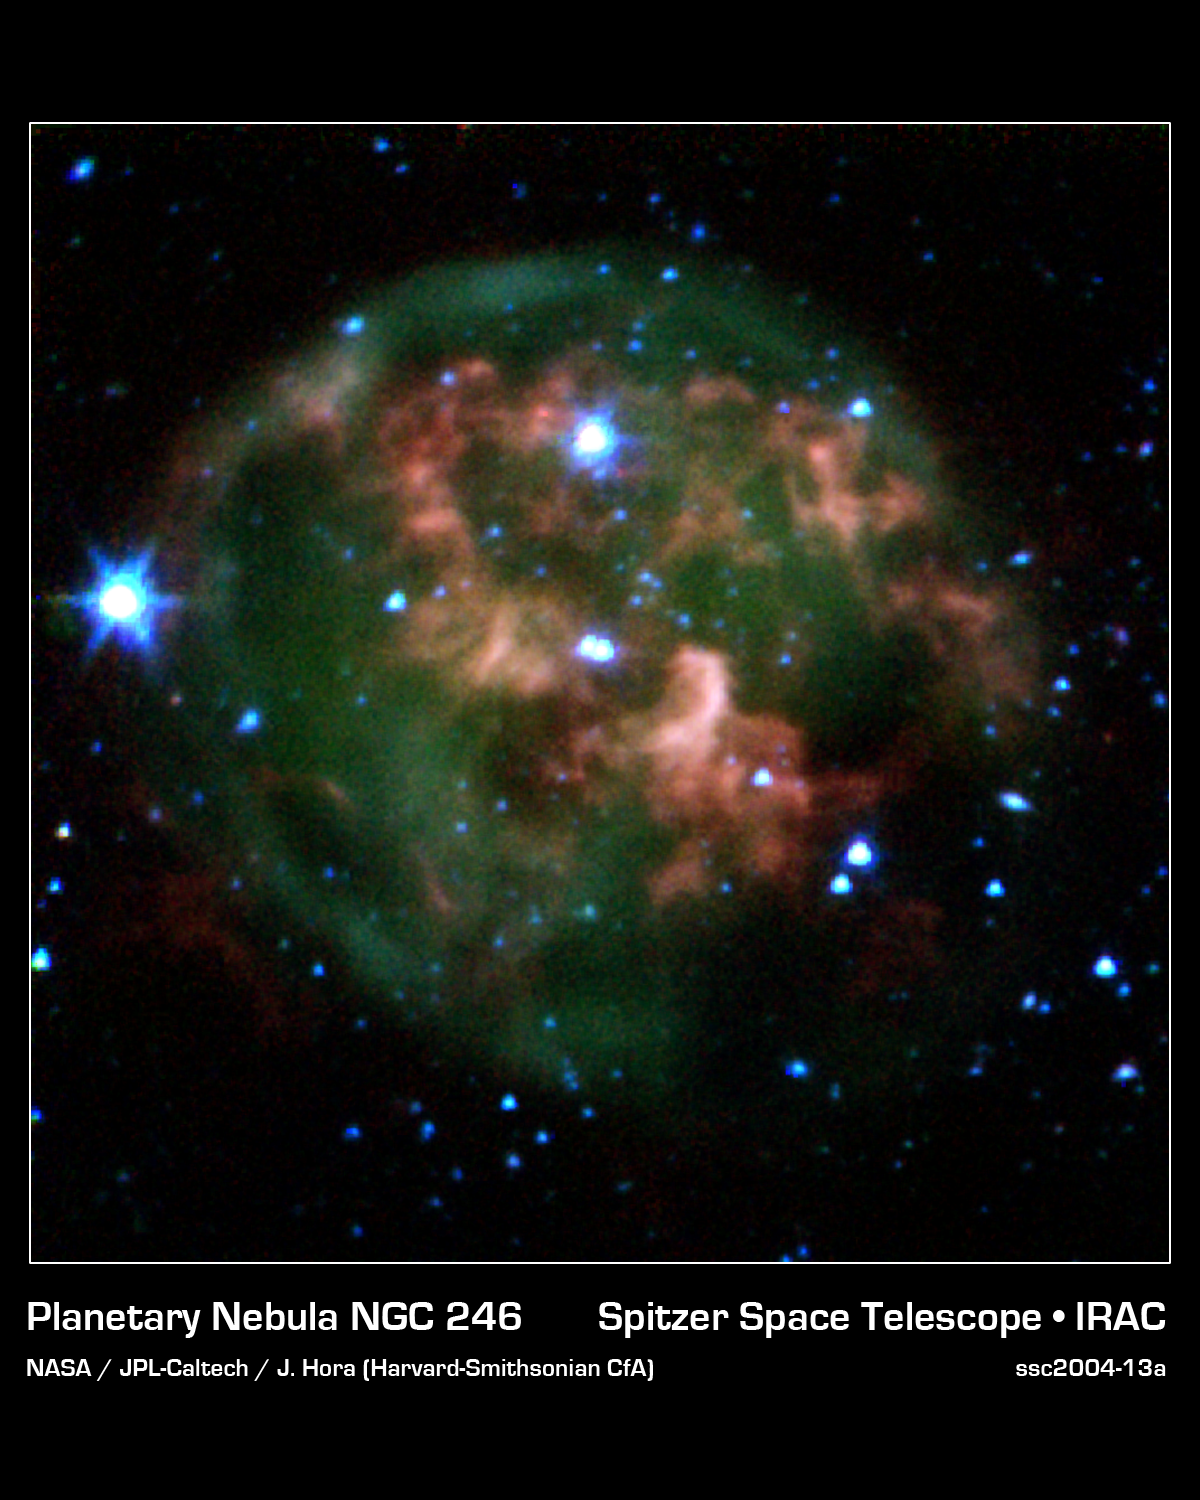

Ring of Stellar Death

This image from NASA's Spitzer Space Telescope shows a dying star (center) surrounded by a cloud of glowing gas and dust. Spitzer has pierced through the dust to highlight a never-before-seen feature -- a giant ring of material (red) slightly offset from the cloud's core which consists of material that was expelled from the aging star.

The star and its cloud halo constitute a "planetary nebula" called NGC 246. When a star like our own Sun begins to run out of fuel, its core shrinks and heats up, boiling off the star's outer layers. Leftover material shoots outward, expanding in shells around the star. This ejected material is then bombarded with ultraviolet light from the central star's fiery surface, producing huge, glowing clouds -- planetary nebulas -- that look like giant jellyfish in space.

In this image, the expelled gases appear green, and the ring of expelled material appears red. Astronomers believe the ring is likely made of hydrogen molecules that were ejected from the star in the form of atoms, then cooled to make hydrogen pairs. The new data will help explain how planetary nebulas take shape, and how they nourish future generations of stars.

This image composite was taken on Dec. 6, 2003, by Spitzer's infrared array camera, and is composed of images obtained at four wavelengths: 3.6 microns (blue), 4.5 microns (green), 5.8 microns (orange) and 8 microns (red).

Credit: NASA/JPL-Caltech/J. Hora (Harvard-Smithsonian CfA)